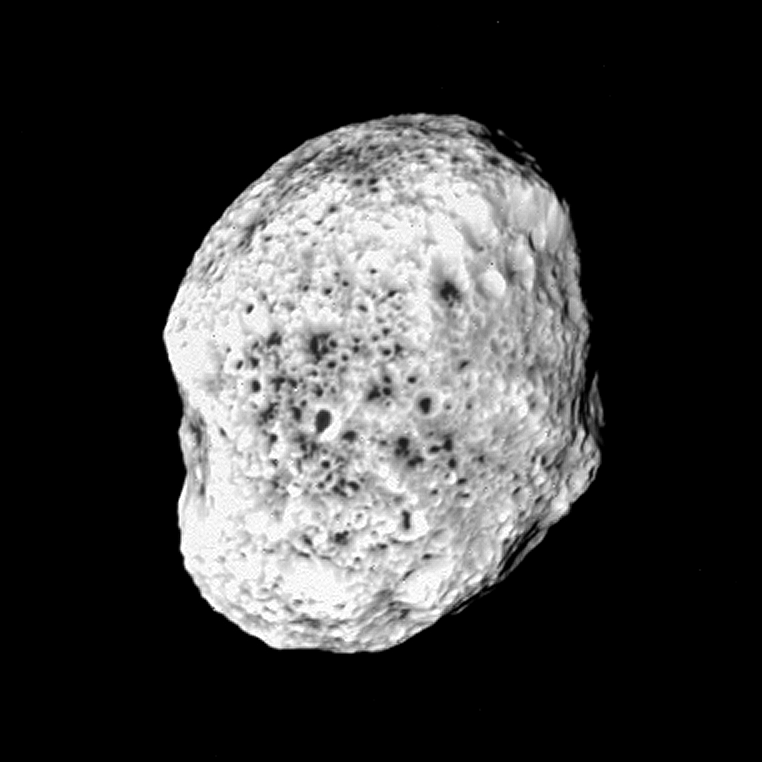

Pop-Up Moon (non-stereo version)

Hyperion pops into view in this image from NASA’s Cassini spacecraft.

The moon looks a bit like a sponge and has unusual dimensions, 328 by 260 by 214 kilometers (204 by 162 by 132 miles).

Craters are visible on the moon’s surface down to the limit of resolution in this image, which is about 1 kilometer (0.6 mile) per pixel. Like a sponge, Hyperion’s density seems to indicate that it is porous and much of its interior is filled with voids.

Dark material is concentrated in the bottoms of visible craters. This may have been caused by the downslope movement of material, combined with ice changing from solid to gaseous state.

The image was taken with the narrow angle camera during a distant encounter with Hyperion on June 10, 2005. It was acquired from a distance of about 176,000 kilometers (109,000 miles) using a spectral filter sensitive to ultraviolet wavelengths centered at 338 nanometers.

A separate, stereo (or 3D) version of the scene is also available (see PIA06244). A movie sequence from this encounter is also available (see PIA06243). The image has been contrast-enhanced to aid visibility.

The Cassini-Huygens mission is a cooperative project of NASA, the European Space Agency and the Italian Space Agency. The Jet Propulsion Laboratory, a division of the California Institute of Technology in Pasadena, manages the mission for NASA’s Science Mission Directorate, Washington, D.C. The Cassini orbiter and its two onboard cameras were designed, developed and assembled at JPL. The imaging team is based at the Space Science Institute, Boulder, Colo.

Credit: NASA/JPL/Space Science Institute